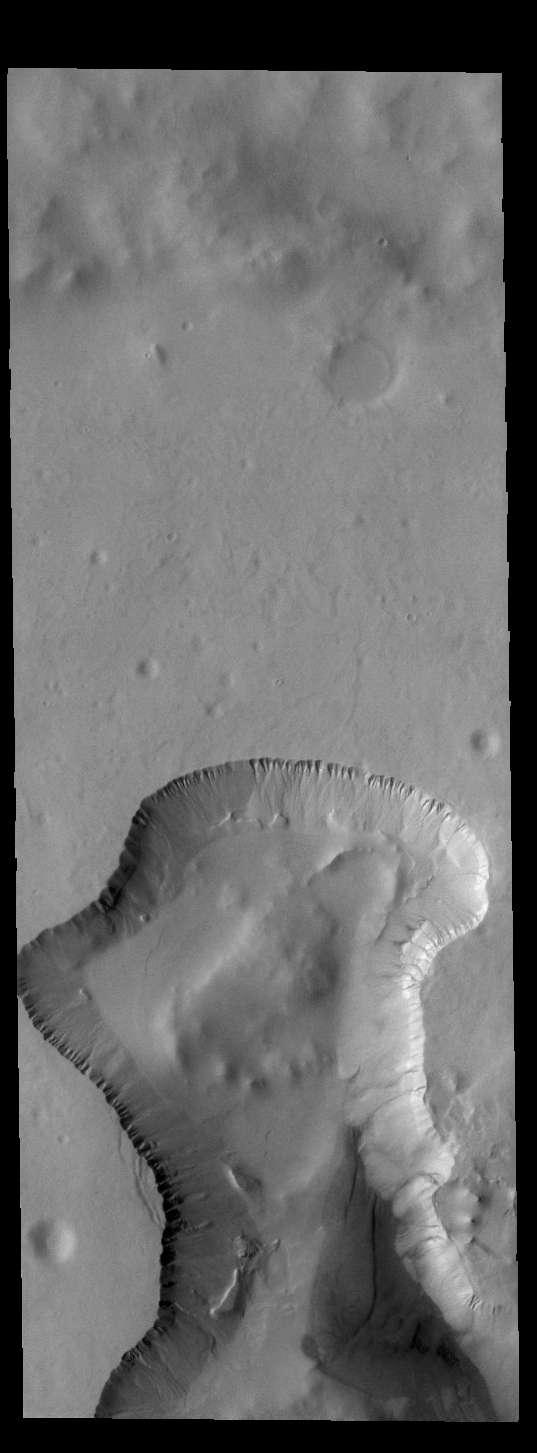

Southern Crater

At several locations in the southern hemisphere there are craters that have been filled with material almost to the top of the crater rim. What the material is and where it came from are still open questions, and may not even be the same process from crater to crater. In several of these filled craters there are canyon like features where the fill material has been removed or eroded. Sometimes the depressions parallel the crater rim, but in other cases the depression is in the center of the crater and is usually linear. A ring of gullies encircle the top of the depression in this crater. This unnamed crater is located in southern Noachis Terra.

Credit: NASA/JPL-Caltech/ASU